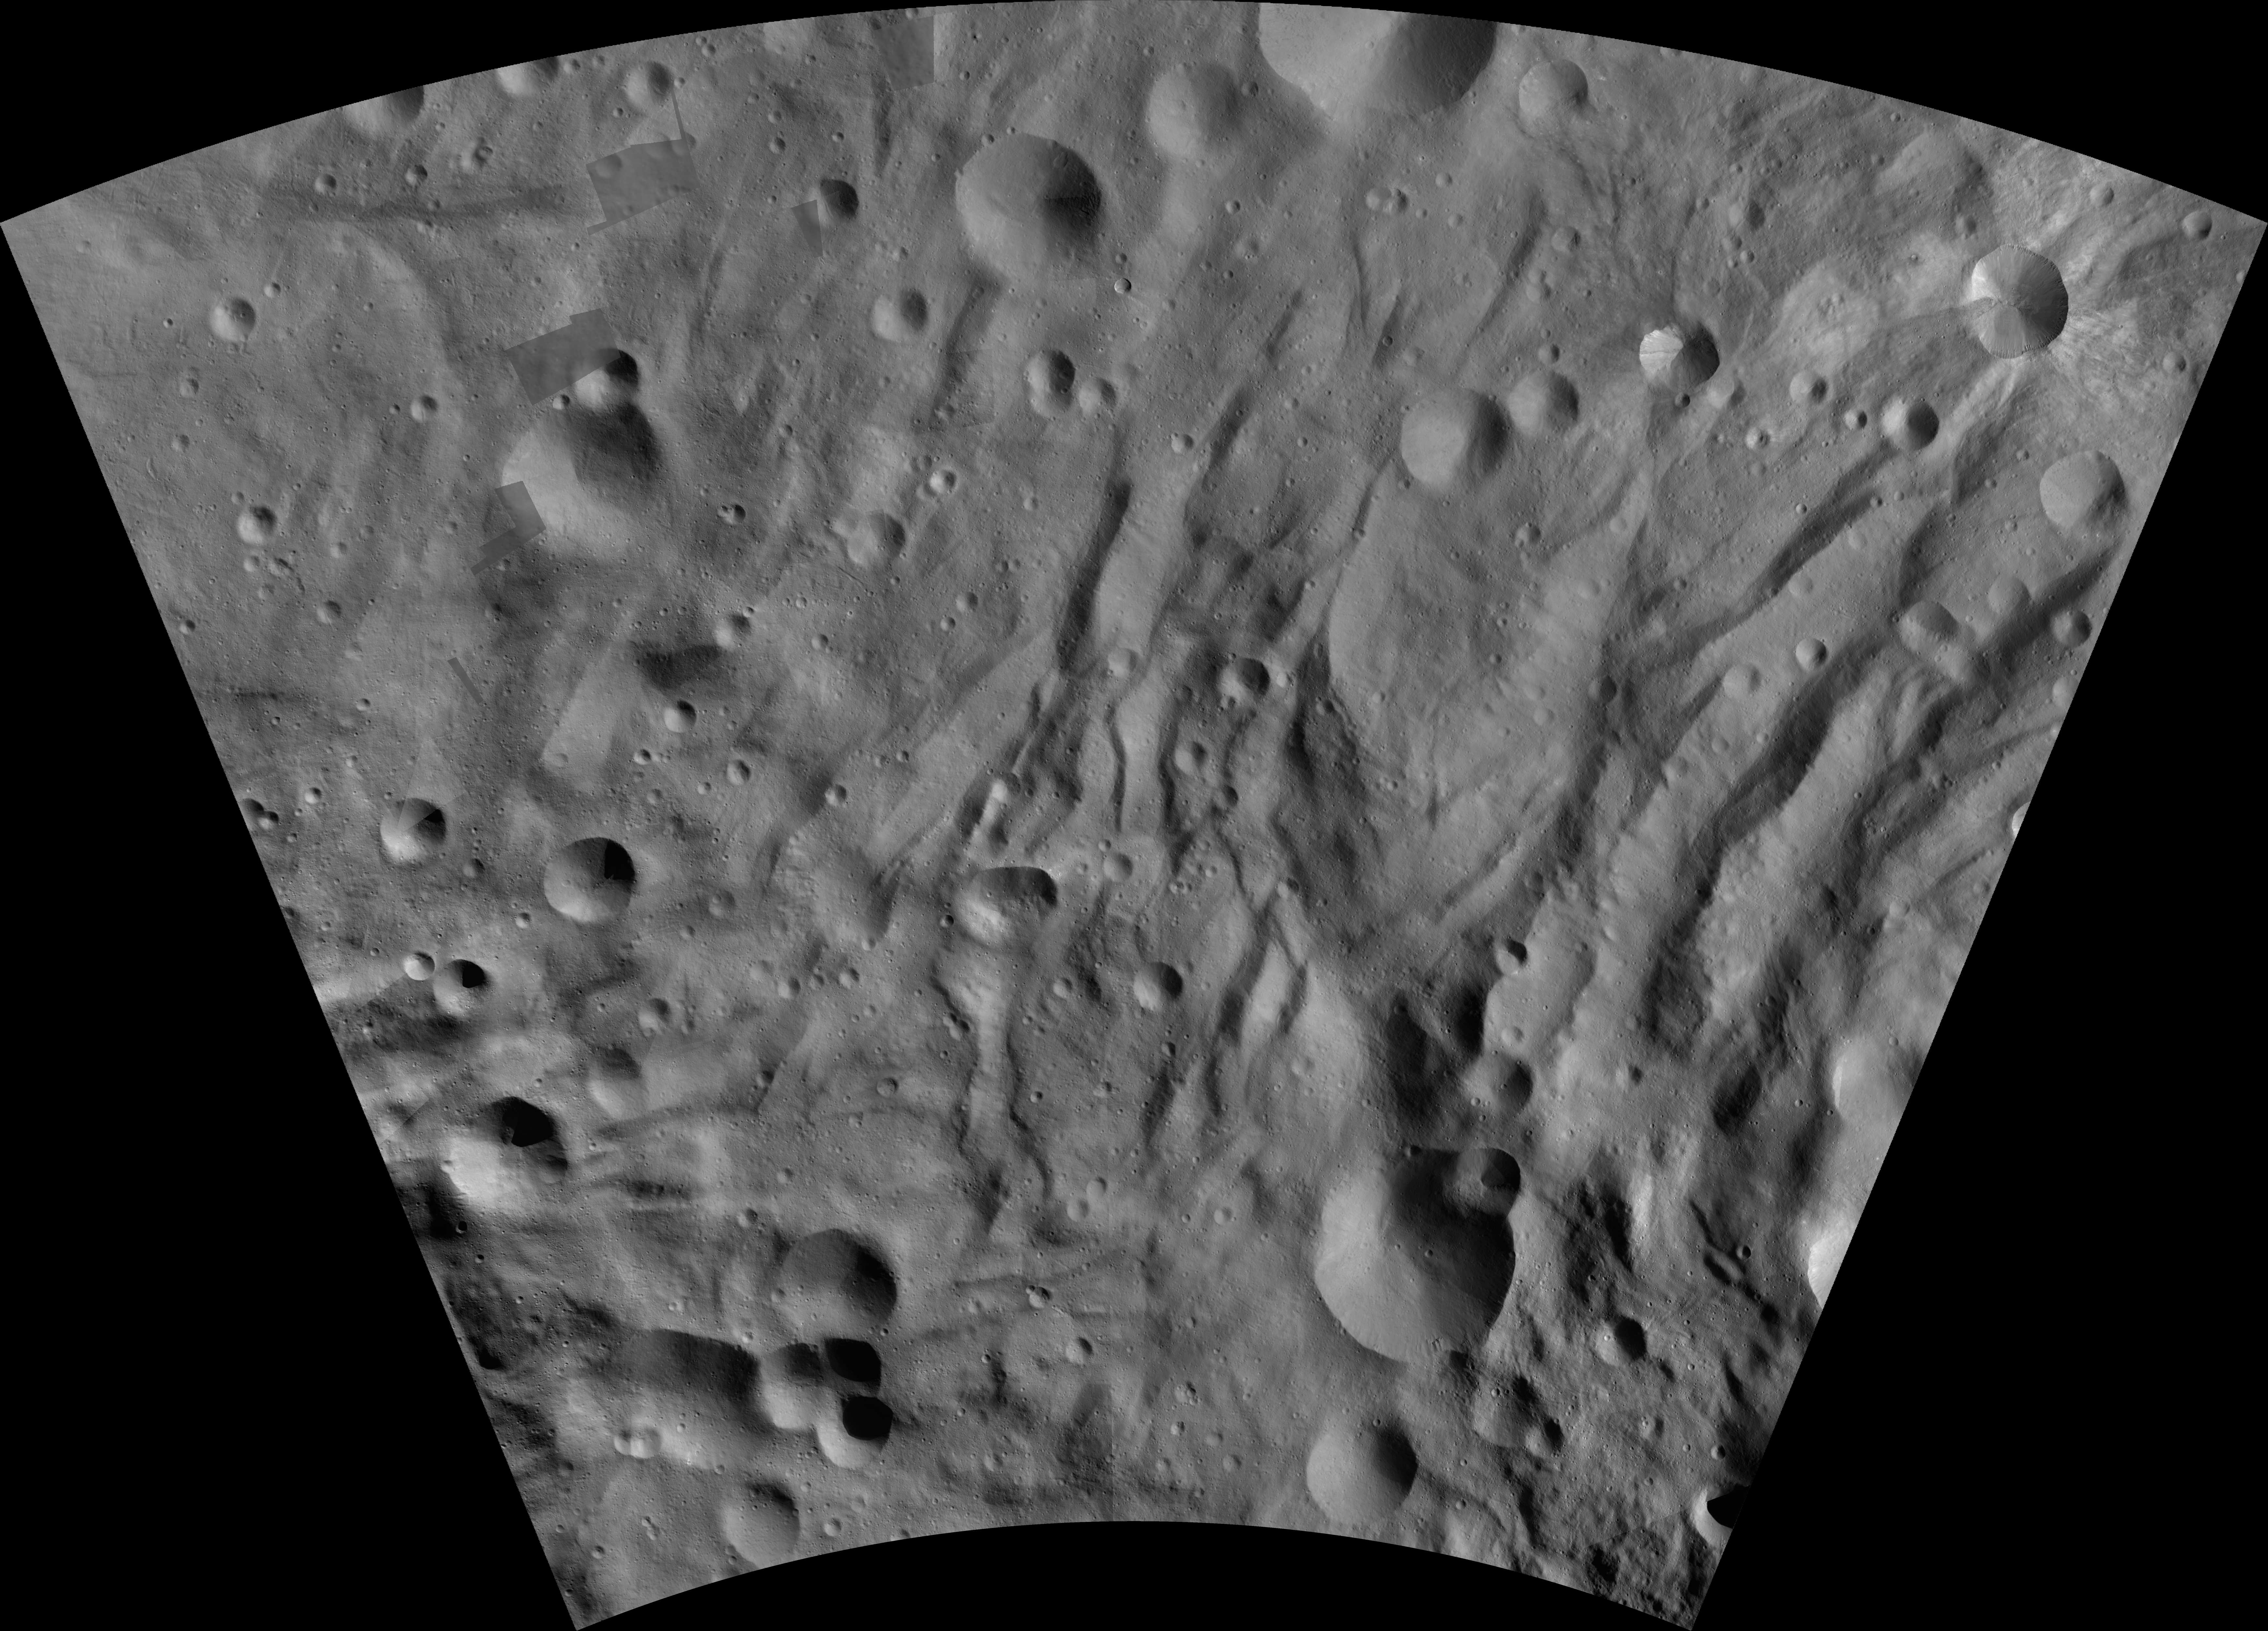

Canuleia AV-L-28

This image from the atlas of the giant asteroid Vesta was created from images taken as NASA’s Dawn mission flew around the object, also known as a protoplanet. The set of maps was created from mosaics of10,000 images from Dawn’s framing camera instrument, taken at a low altitude of about 130 miles (210 kilometers). This map is mostly at a scale about that of regional road touring maps, where every inch of map is equivalent to a little more than 3 miles of asteroid (one centimeter equals 2 kilometers).

The full atlas and full resolution file can be viewed at PIA17480. Also available is the Canuleia.

The Dawn mission to Vesta and Ceres is managed by NASA’s Jet Propulsion Laboratory, a division of the California Institute of Technology in Pasadena, for NASA’s Science Mission Directorate, Washington. The University of California, Los Angeles, is responsible for overall Dawn mission science. The Dawn framing cameras were developed and built under the leadership of the Max Planck Institute for Solar System Research, Katlenburg-Lindau, Germany, with significant contributions by DLR German Aerospace Center, Institute of Planetary Research, Berlin, and in coordination with the Institute of Computer and Communication Network Engineering, Braunschweig. The framing camera project is funded by the Max Planck Society, DLR and NASA.

Credit: NASA/JPL-Caltech/UCLA/MPS/DLR/IDA